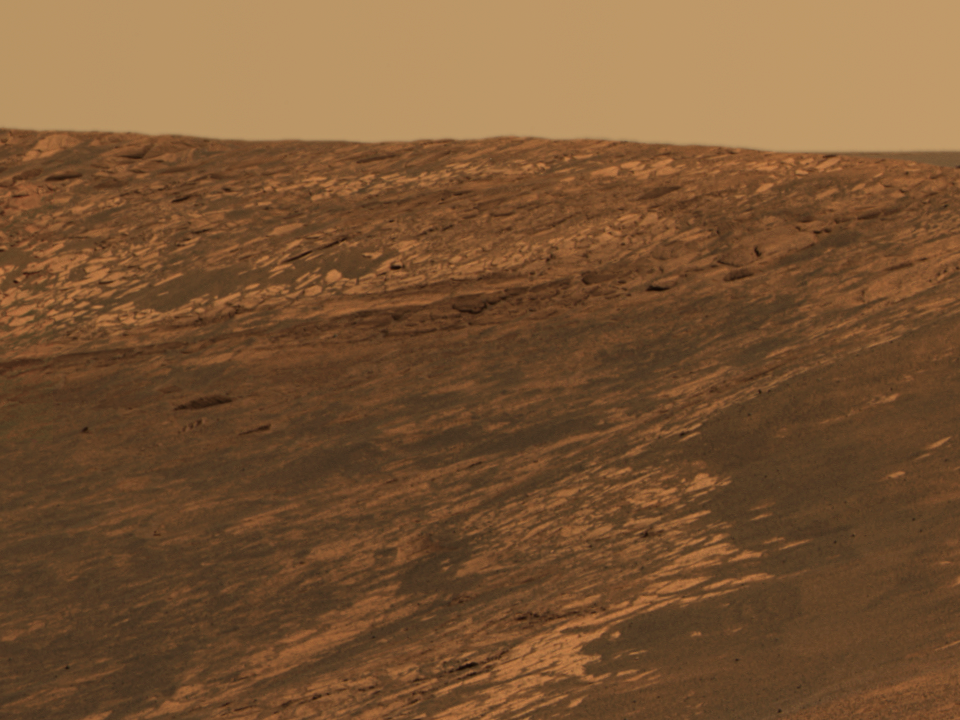

‘Karatepe’: An Approachable Target

Trekking Down ‘Endurance’ (sol 170, July 16, 2004)In figure 4, the darker blue line in this approximate true-color mosaic from the panoramic camera on NASA’s Mars Exploration Rover Opportunity shows the rover’s position as of sol 170 (July 16, 2004). The rover is located at the end of the blue portion of the line, about 10 meters (32.8 feet) into “Endurance Crater.” The rover took this image while sitting on the opposite edge of the crater.

The image also shows the “Karatepe” ingress, where the rover began ts traverse down into “Endurance Crater” on sol 159 (July 5, 2004). One of the major goals motivating the rover team to carefully drive the rover further down into the crater is to follow up on clues observed so far involving the element chlorine and the mineral pyroxene. The rover has found that chlorine and pyroxene (a signature of basaltic, or volcanic, rocks) increase in concentration with deepening layers of rock. Scientists also hope to study the dunes, or “ripples,” visible at the bottom right of this image. These dunes show strong signatures for basalt and could further develop the history of this area of Meridiani Planum.

The Path into “Endurance” (sol 133, June 8, 2004)Figures 1, 2, and 3 above are images from NASA’s Mars Exploration Rover Opportunity panoramic camera showing the rover’s 6-to-7-meter (20-to-23-foot) drive path into the crater called “Endurance,” starting near the target called “Karatepe.” In figure 1, the yellow line at the top illustrates the first part of the drive, a 1.2-meter (3.9-foot) movement forward just enough to get all six of the rover’s wheels into the crater. The rover will then back up the same distance and examine what the wheels did to the rocks. The following day, it will move forward approximately 3.2 meters (10.5 feet).

In figure 2, the yellow line at the top illustrates the second part of the drive, in which the rover drives forward 2.4 meters (7.8 feet) into the crater before backing up to examine the soil and rock it just drove over.

In figure 3, the yellow arrow at the top illustrates the last leg of the drive, a forward movement into the crater, illustrated by the blue circle. The drive began on sol 133 (June 8, 2004).

Credit: NASA/JPL/Cornell